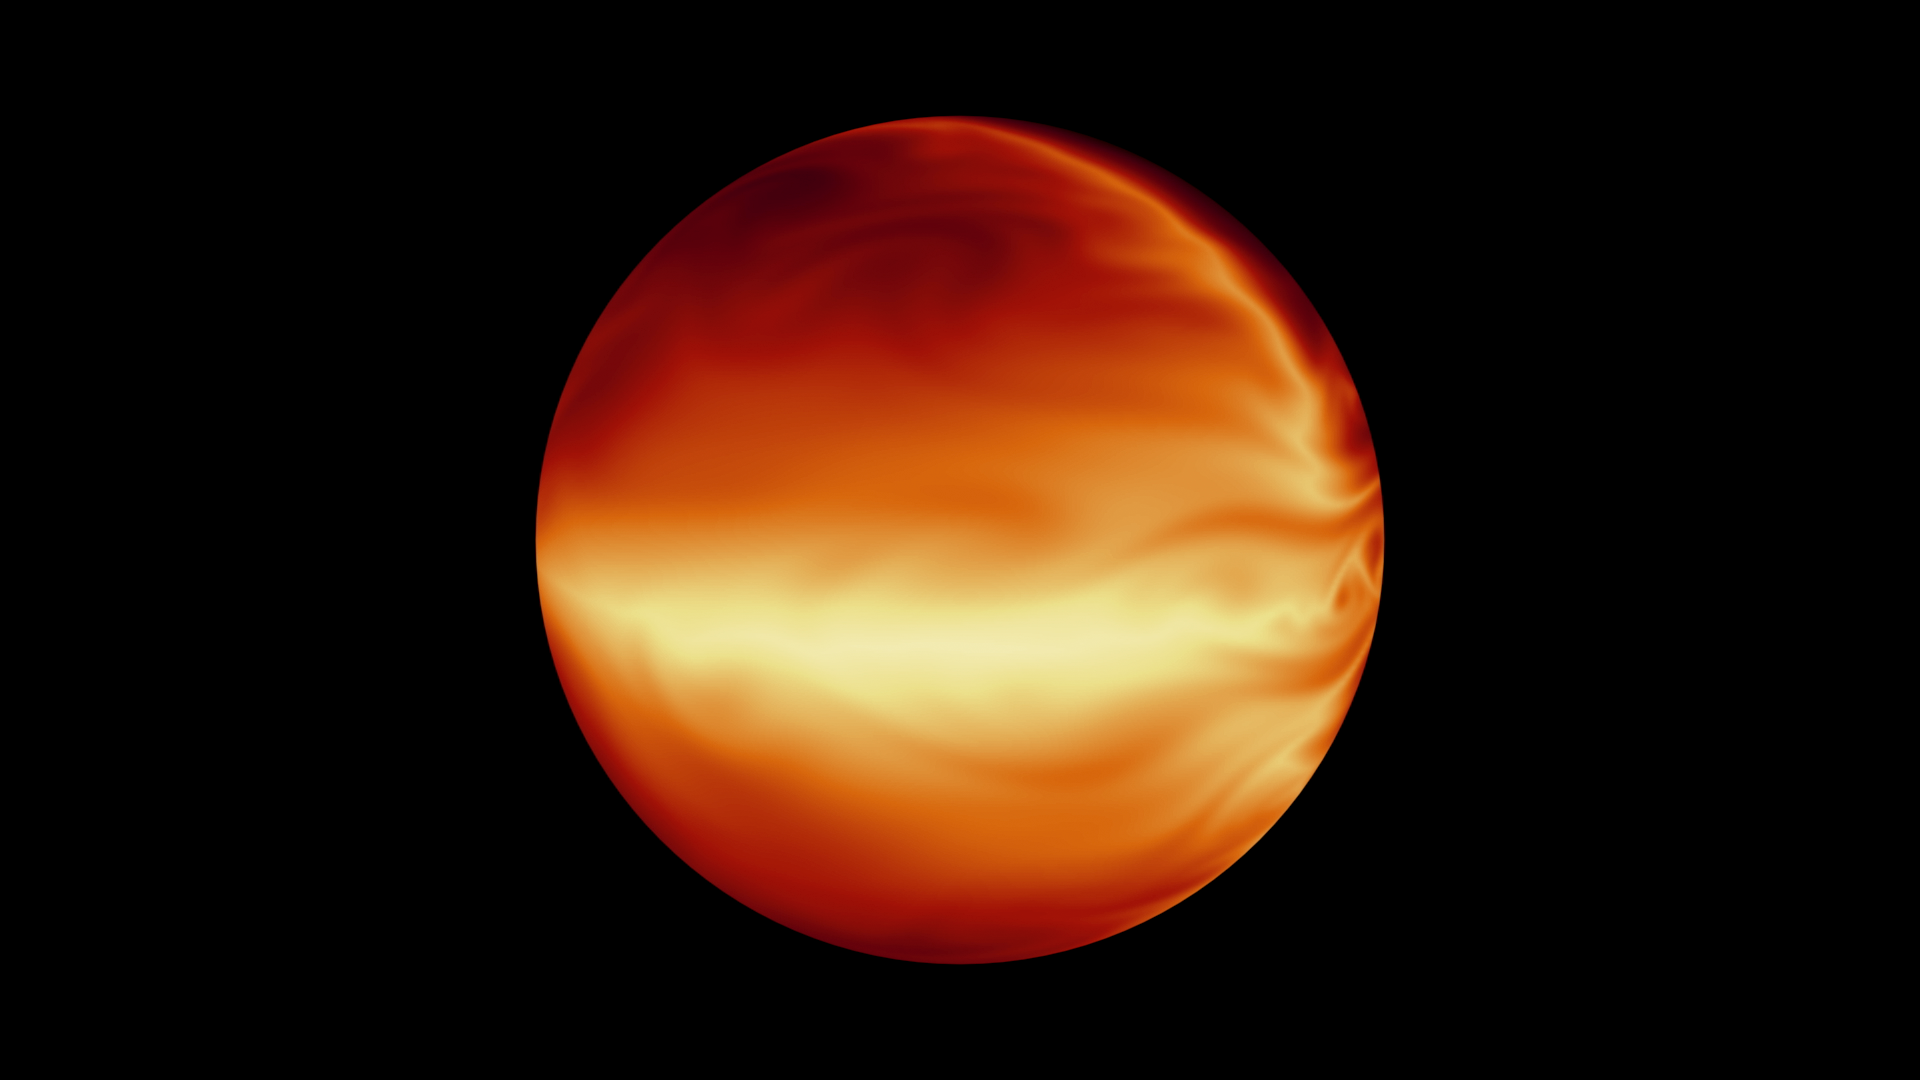

Simulated Atmosphere of a Hot Gas Giant

The turbulent atmosphere of a hot, gaseous planet known as HD 80606b is shown in this simulation based on data from NASA's Spitzer Space Telescope. The planet spends most of its time far away from its star, but every 111 days, it swings extremely close to the star, experiencing a massive burst of heat. Spitzer measured the whole heating cycle of this planet, determining its coolest (less than 400 degrees Fahrenheit) and hottest (2,000 degrees Fahrenheit) temperatures.

NASA's Jet Propulsion Laboratory, Pasadena, Calif., manages the Spitzer Space Telescope mission for NASA's Science Mission Directorate, Washington. Science operations are conducted at the Spitzer Science Center at the California Institute of Technology in Pasadena. Spacecraft operations are based at Lockheed Martin Space Systems Company, Littleton, Colorado. Data are archived at the Infrared Science Archive housed at the Infrared Processing and Analysis Center at Caltech. Caltech manages JPL for NASA.

Credit: NASA/JPL-Caltech/MIT/Principia College